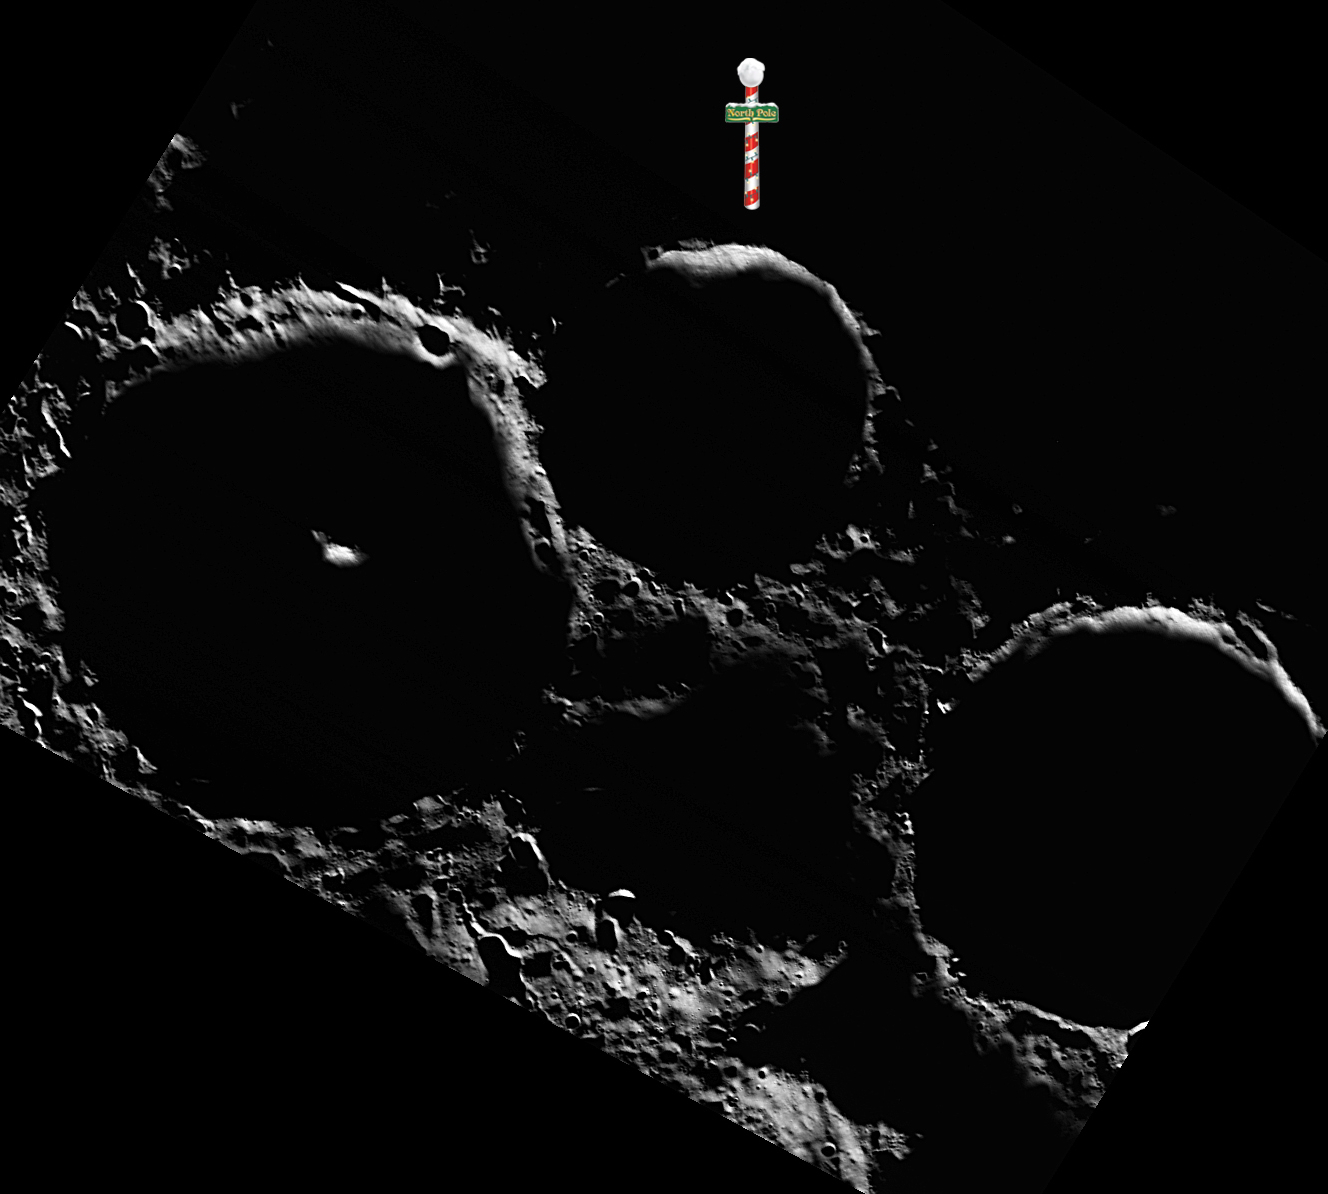

North Pole Tidings

This image brings tidings from Mercury’s north pole for your Christmas Eve. In this view, the crater nearest the north pole is Tryggvadóttir, with Tolkien on the left and Chesterton on the right. Dreaming of a white Christmas on Mercury? MESSENGER’s latest results find evidence for ice in these craters!

Date acquired: December 07, 2012
Image Mission Elapsed Time (MET): 263411901
Image ID: 3098157
Instrument: Wide Angle Camera (WAC) of the Mercury Dual Imaging System (MDIS)
WAC filter: 2 (700 nanometers)
Center Latitude: 89.35°
Center Longitude: 201.3° E
Resolution: 92 meters/pixel
Scale: The north pole marker is 13 kilometers (8 miles) tall
Incidence Angle: 89.4°
Emission Angle: 33.0°
Phase Angle: 90.0°

The MESSENGER spacecraft is the first ever to orbit the planet Mercury, and the spacecraft’s seven scientific instruments and radio science investigation are unraveling the history and evolution of the Solar System’s innermost planet. Visit the Why Mercury? section of this website to learn more about the key science questions that the MESSENGER mission is addressing. During the one-year primary mission, MDIS acquired 88,746 images and extensive other data sets. MESSENGER is now in a year-long extended mission, during which plans call for the acquisition of more than 80,000 additional images to support MESSENGER’s science goals.

For information regarding the use of images, see the MESSENGER image use policy.

Credit: NASA/Johns Hopkins University Applied Physics Laboratory/Carnegie Institution of Washington